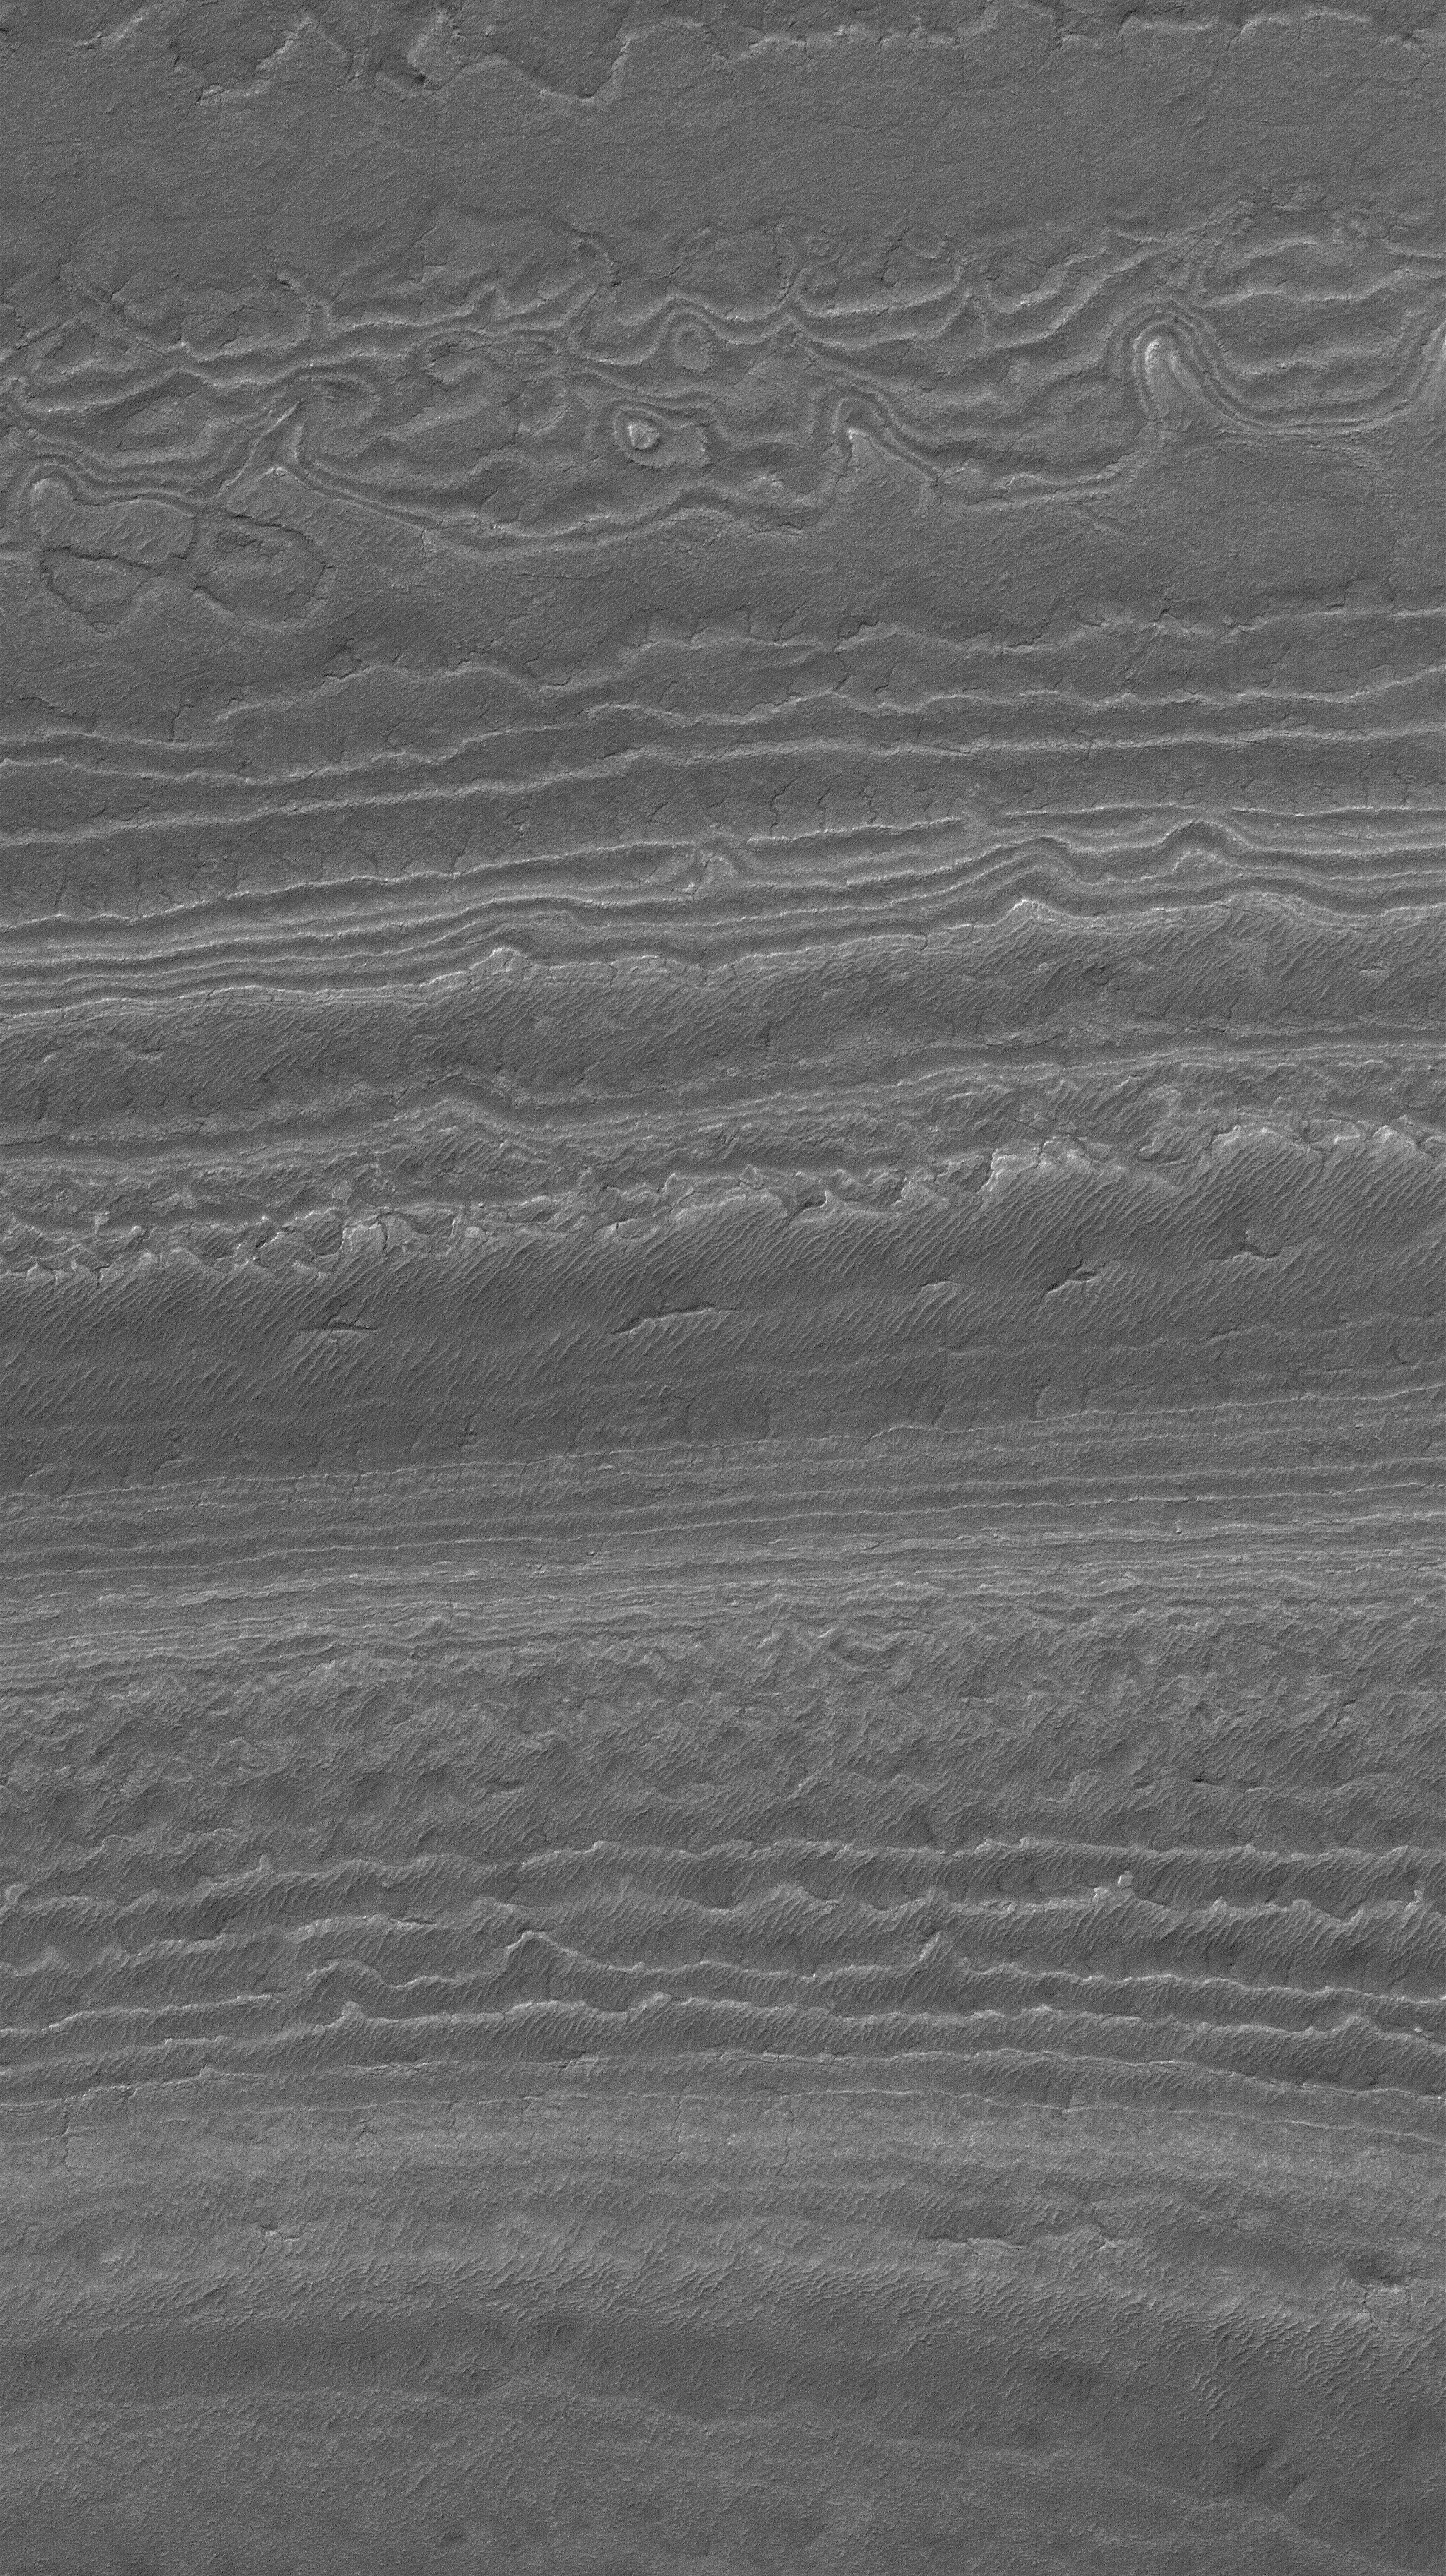

Southern Terrain

22 January 2006
This Mars Global Surveyor (MGS) Mars Orbiter Camera (MOC) image shows an eroded landscape in the south polar region of Mars. Layered material has been exposed to create a complex pattern of steps and low, isolated mesas. The material has also been cracked, and semi-parallel ridges on some of the ‘stairsteps’ may be old, windblown ripples.

Location near: 86.0°S, 182.1°W
Image width: ~3 km (~1.9 mi)
Illumination from: upper left
Season: Southern Summer

Credit: NASA/JPL/Malin Space Science Systems